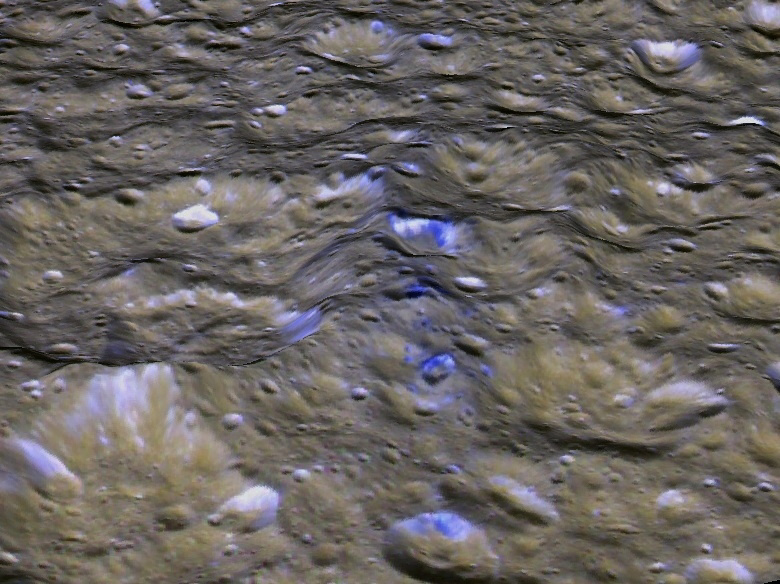

Rhea’s Blue Streaks (Looking West)

The Cassini orbiter has revealed many surprises within the Saturn system, including the possible presence of a ring of debris surrounding the ancient heavily cratered surface of Rhea, Saturn’s second largest moon. Until now, no direct visual evidence of Rhea’s suspected ring has been detected. This perspective view shows one of a series of relatively blue patches that form a very narrow band only 10 kilometers wide that straddles Rhea’s equator. This view was created using stereo topography generated by Dr. Paul Schenk (http://www.lpi.usra.edu/lpi/schenk/) of the Lunar and Planetary Institute in Houston Texas from Cassini imaging data returned in 2008. The bluish material is believed to be fresh ice reexposed when material from Rhea’s ring struck the surface along the equator, and is a target of investigation for the March 2 Cassini flyby of Rhea. The smaller craters with the bluish deposits in the center of the frame are about 3 to 10 kilometers wide and less than one kilometer deep. This view is looking toward the west along the equator. The colors have been enhanced to highlight the color differences between these patches and the more typical cratered terrains of Rhea.

The raw data from which this product was developed were retrieved from the Planetary Data System’s Cassini archives. The Cassini-Huygens mission is a cooperative project of NASA, the European Space Agency and the Italian Space Agency. The Jet Propulsion Laboratory, a division of the California Institute of Technology in Pasadena, manages the mission for NASA’s Science Mission Directorate, Washington, D.C. The Cassini orbiter and its two onboard cameras were designed, developed and assembled at JPL. The imaging operations center is based at the Space Science Institute in Boulder, Colo. (http://ciclops.org) Data processing for this image was performed at the Lunar and Planetary Institute in Houston, Texas.

Credit: NASA/JPL/Space Science Institute/Universities Space Research Association/Lunar & Planetary Institute